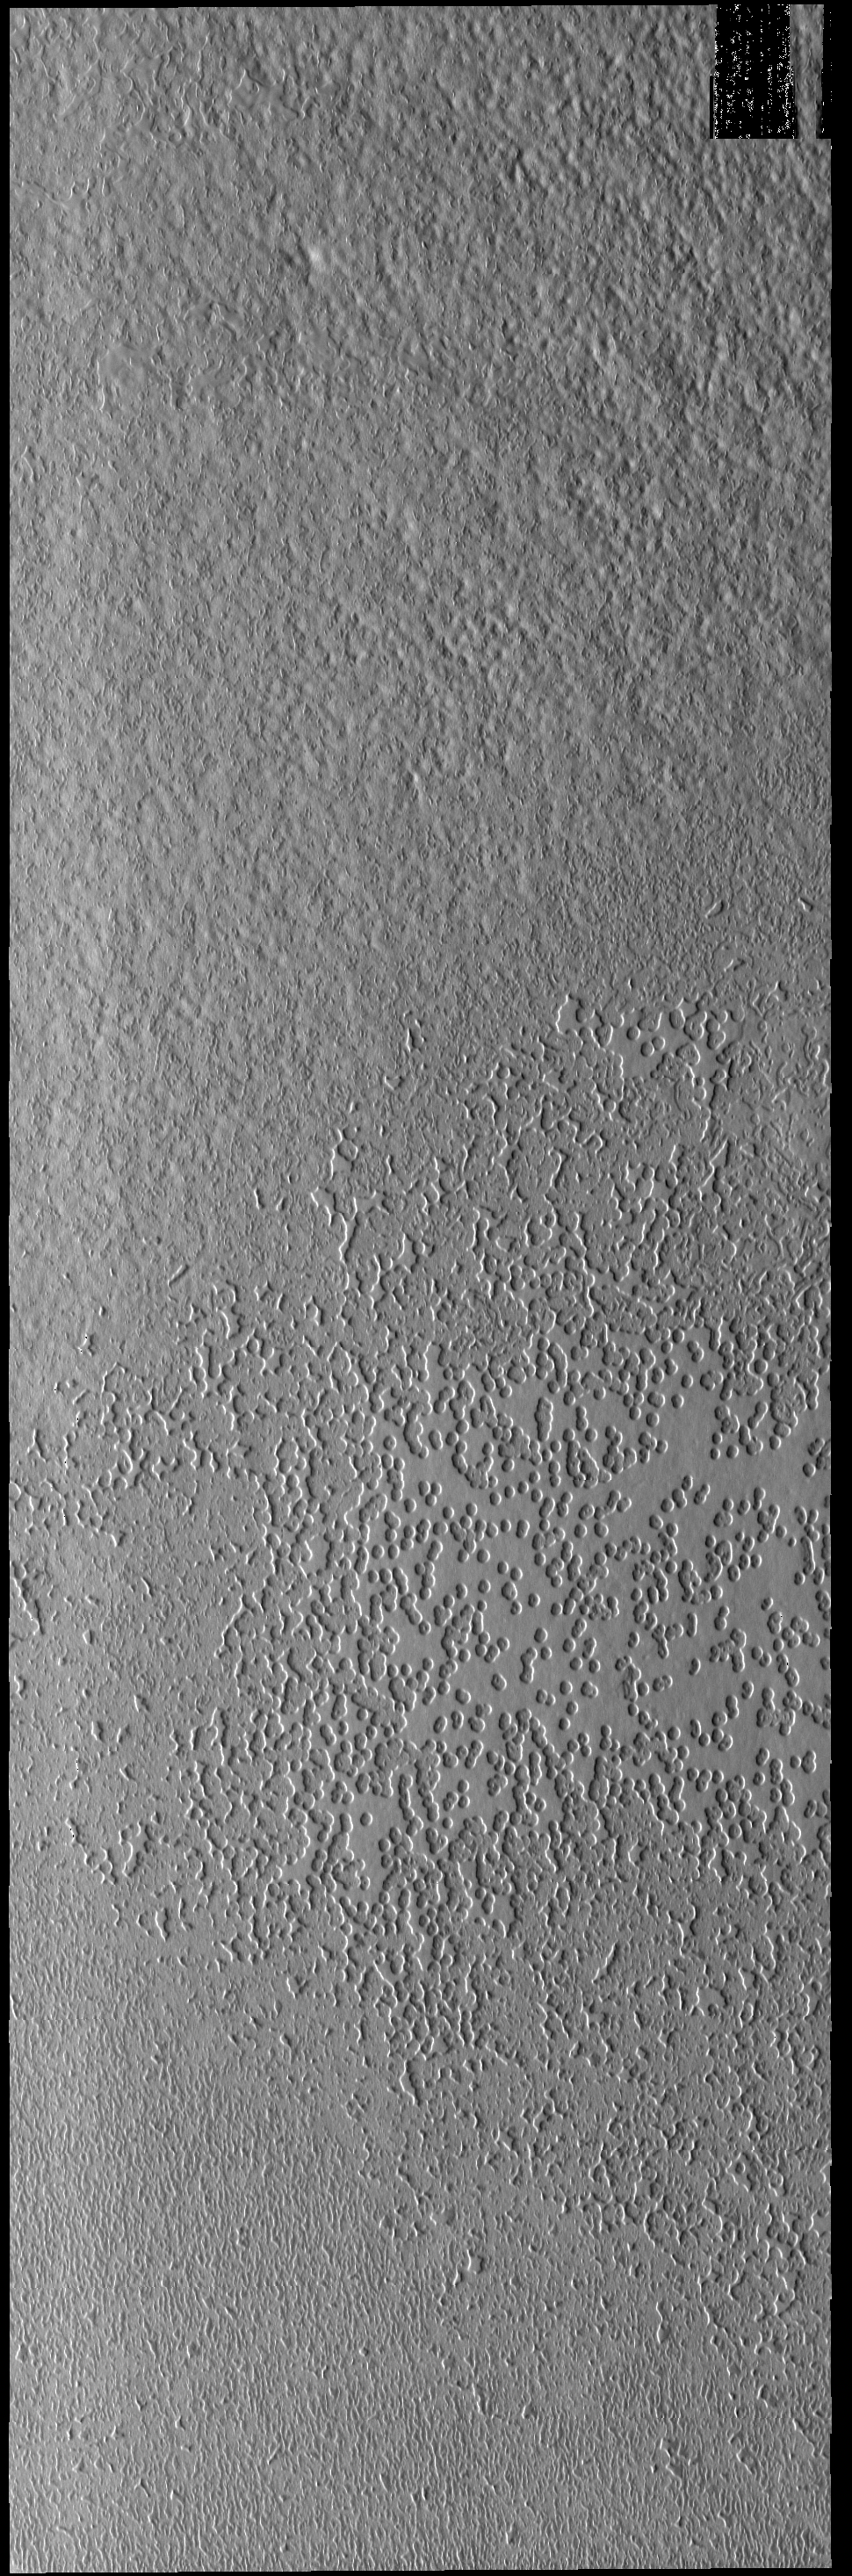

South Polar Textures

This VIS image of the south pole shows a surface with numerous oval depressions. This texture has been described as looking like swiss cheese.

Credit: NASA/JPL-Caltech/ASU